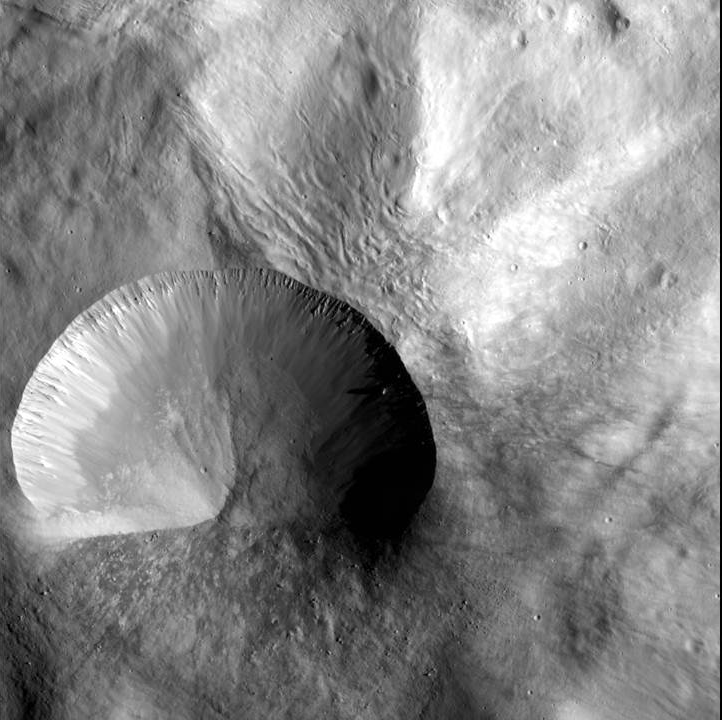

Layered Young Crater

This image from NASA’s Dawn spacecraft shows a young crater on Vesta that is 9 miles (15 kilometers) in diameter. Layering is visible in the crater walls, as are large boulders that were thrown out in the material ejected from the impact. The ejected material likely once resided deep within Vesta, since this crater formed within the deep Rheasilvia impact basin. It may provide clues to Vesta’s composition at depth.

This image was obtained by Dawn’s framing camera image was acquired on Dec. 21, 2011, during Dawn’s low-altitude mapping orbit (on average 130 miles or 210 kilometers above the surface). Rheasilvia is located at the south pole of Vesta. The image covers an area of 260 square miles (670 square kilometers).

The Dawn mission to the asteroids Vesta and Ceres is managed by NASA’s Jet Propulsion Laboratory, a division of the California Institute of Technology in Pasadena, for NASA’s Science Mission Directorate, Washington. Dawn is a project of the directorate’s Discovery Program, managed by NASA’s Marshall Space Flight Center in Huntsville, Ala. UCLA is responsible for overall Dawn mission science. The Dawn Framing Cameras have been developed and built under the leadership of the Max Planck Institute for Solar System Research, Katlenburg-Lindau, Germany, with significant contributions by DLR German Aerospace Center, Institute of Planetary Research, Berlin, and in coordination with the Institute of Computer and Communication Network Engineering, Braunschweig. The framing camera project is funded by the Max Planck Society, DLR, and NASA/JPL.

Credit: NASA/JPL-Caltech/UCLA/MPS/DLR/IDA